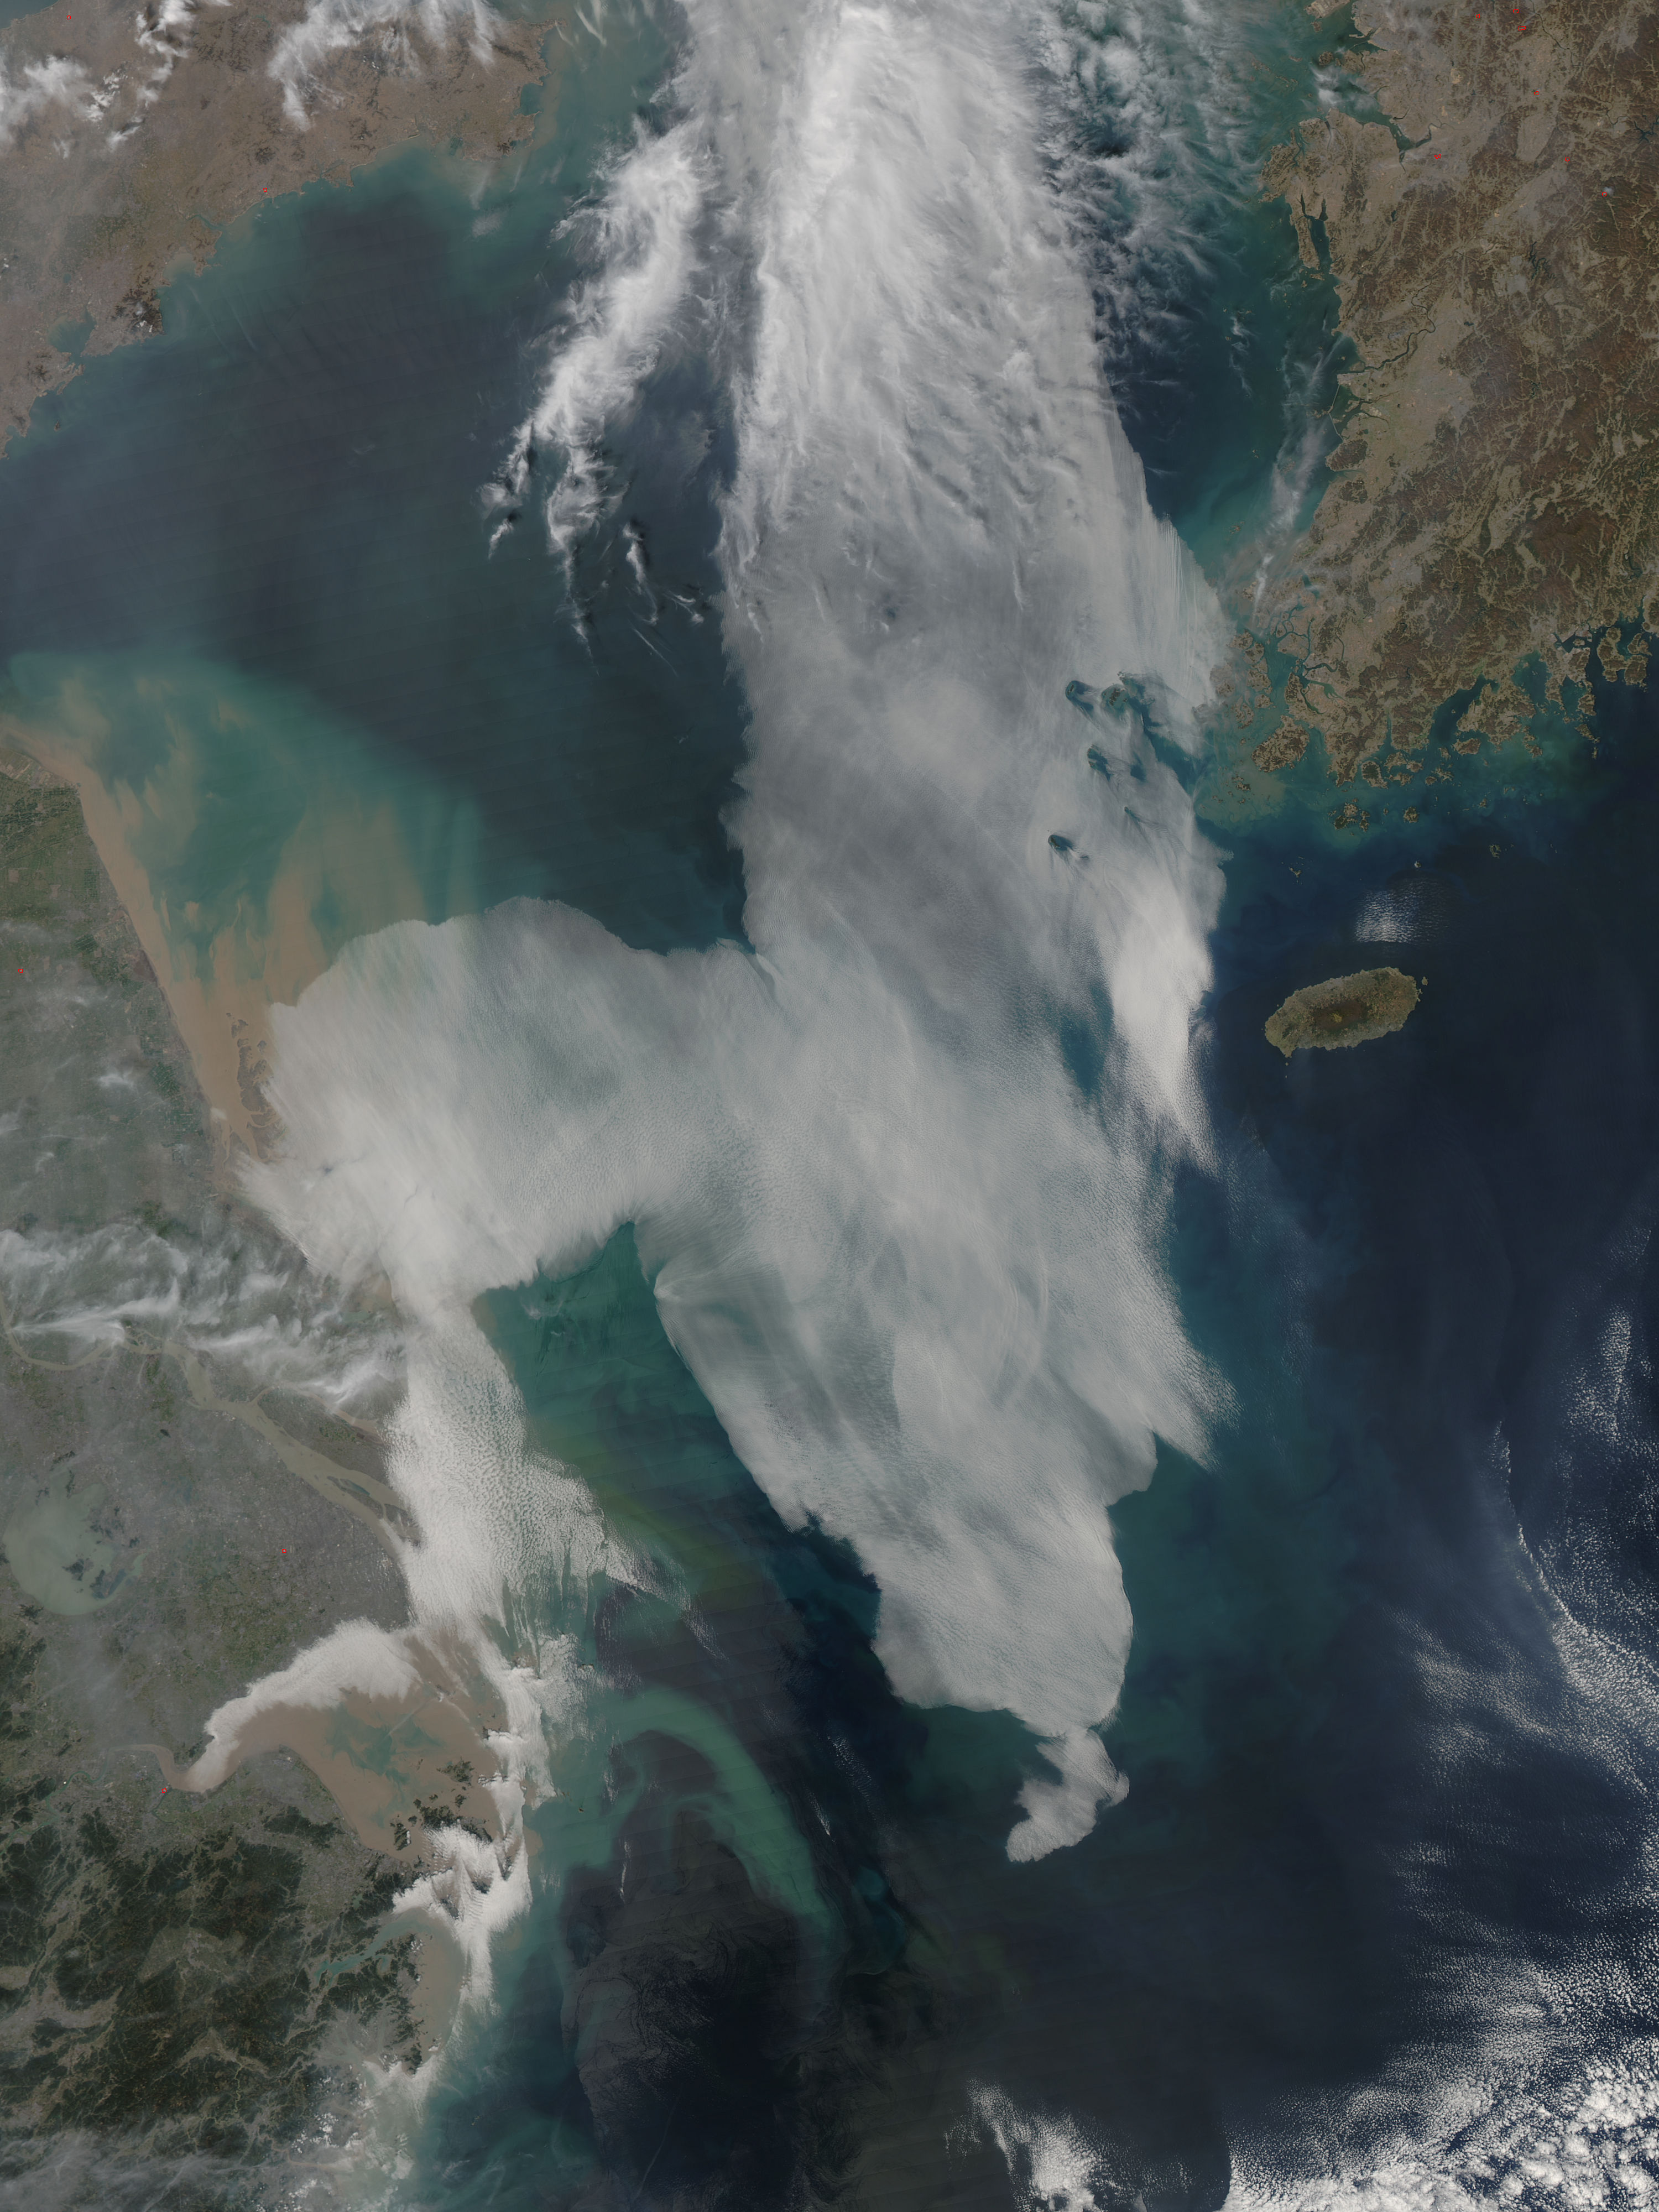

Low clouds over the Yellow Sea and the East China Sea

Low clouds over the Yellow Sea and the East China Sea was captured by the MODIS instrument on the Aqua satellite on April 1, 2016 at 4:55 UTC.

Credit: NASA/Goddard/Jeff Schmaltz/MODIS Land Rapid Response Team